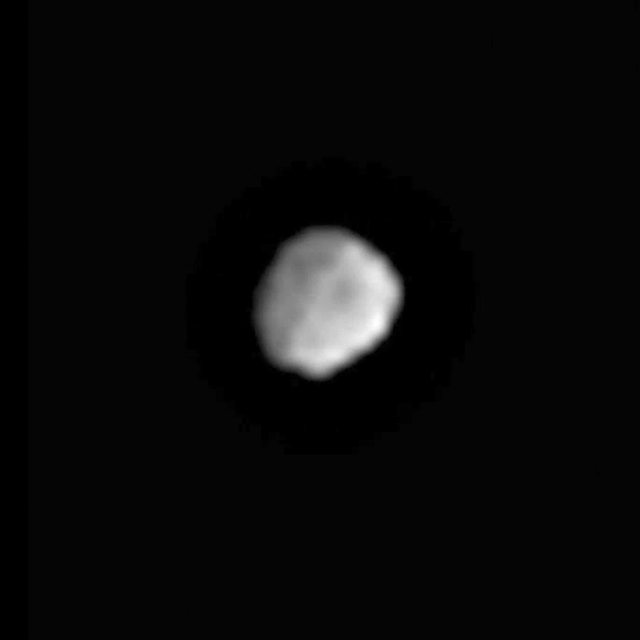

Vesta’s Surface Comes into View

This movie shows surface details beginning to resolve as NASA’s Dawn spacecraft closes in on the giant asteroid Vesta. The framing camera aboard NASA’s Dawn spacecraft obtained the images used for this animation on June 1, 2011, from a distance of about 300,000 miles (483,000 kilometers).

Vesta’s jagged shape, sculpted by eons of cosmic impacts in the main asteroid belt, is apparent. Variations in surface brightness and hints of surface features can be seen. Vesta’s south pole is to the lower right at about the 5 o’clock position.

Vesta is 330 miles (530 kilometers) in diameter and the second most massive object in the asteroid belt. It is also the only large asteroid with a basaltic surface formed due to volcanic processes early in the solar system’s history. Vesta is considered a protoplanet because it is a large body that almost formed into a planet.

The video presents 20 frames, looped five times, that span a 30-minute period. During that time, Vesta rotates about 30 degrees. The images included here are used by navigators to fine-tune Dawn’s trajectory during its approach to Vesta, with arrival expected on July 16, 2011.

The Dawn mission to Vesta and Ceres is managed by the Jet Propulsion Laboratory, for NASA’s Science Mission Directorate, Washington, D.C. It is a project of the Discovery Program managed by NASA’s Marshall Space Flight Center, Huntsville, Ala. UCLA, is responsible for overall Dawn mission science. Orbital Sciences Corporation of Dulles, Va., designed and built the Dawn spacecraft.

The framing cameras have been developed and built under the leadership of the Max Planck Institute for Solar System Research, Katlenburg-Lindau, Germany, with significant contributions by the German Aerospace Center (DLR) Institute of Planetary Research, Berlin, and in coordination with the Institute of Computer and Communication Network Engineering, Braunschweig. The framing camera project is funded by NASA, the Max Planck Society and DLR. JPL is a division of the California Institute of Technology, in Pasadena.

Credit: NASA/JPL-Caltech/UCLA/MPS/DLR/IDA